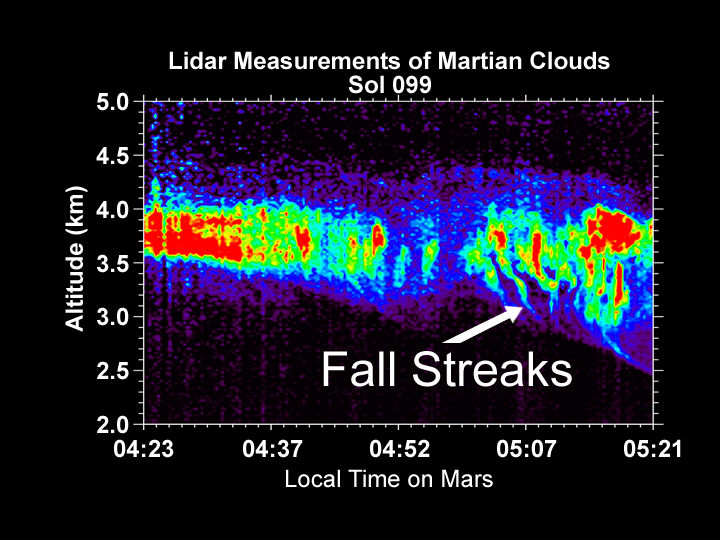

Lidar Measurements of Snow Falling from Martian Clouds

The Canadian-built lidar aboard NASA’s Phoenix Mars Lander produced this graphic of a profile of a Martian cloud on the 99th sol, or Martian day, of the mission (Sept. 3, 2008). The vertical streaks at the base of the cloud on the right of the image show ice crystals falling from the cloud, similar to snow. The streaks are curved as the winds are faster around 3 kilometers (almost 2 miles) than at higher altitudes. Scientists are able to determine that the snow is water-based and not carbon-dioxide snow, since temperatures on Mars are currently too warm to support the latter.

Photojournal Note: As planned, the Phoenix lander, which landed May 25, 2008 23:53 UTC, ended communications in November 2008, about six months after landing, when its solar panels ceased operating in the dark Martian winter.

Credit: NASA/JPL-Caltech/University of Arizona/Canadian Space Agency